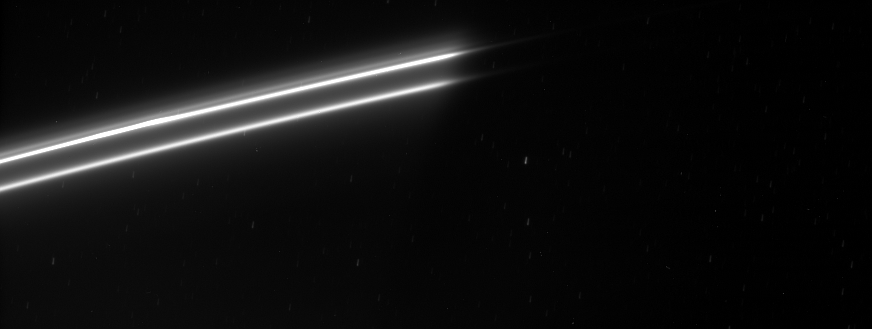

F Ring Strands

Bright strands in Saturn’s ever changing F ring emerge from the planet’s shadow.

Several background stars are visible by the trails they created while the image was being exposed.

This view looks toward the unlit side of the rings from about 59 degrees above the ringplane.

The image was taken in visible light with the Cassini spacecraft narrow-angle camera on Feb. 9, 2007 at a distance of approximately 1.7 million kilometers (1.1 million miles) from Saturn. Image scale is 10 kilometers (6 miles) per pixel.

The Cassini-Huygens mission is a cooperative project of NASA, the European Space Agency and the Italian Space Agency. The Jet Propulsion Laboratory, a division of the California Institute of Technology in Pasadena, manages the mission for NASA’s Science Mission Directorate, Washington, D.C. The Cassini orbiter and its two onboard cameras were designed, developed and assembled at JPL. The imaging operations center is based at the Space Science Institute in Boulder, Colo.

Credit: NASA/JPL/Space Science Institute